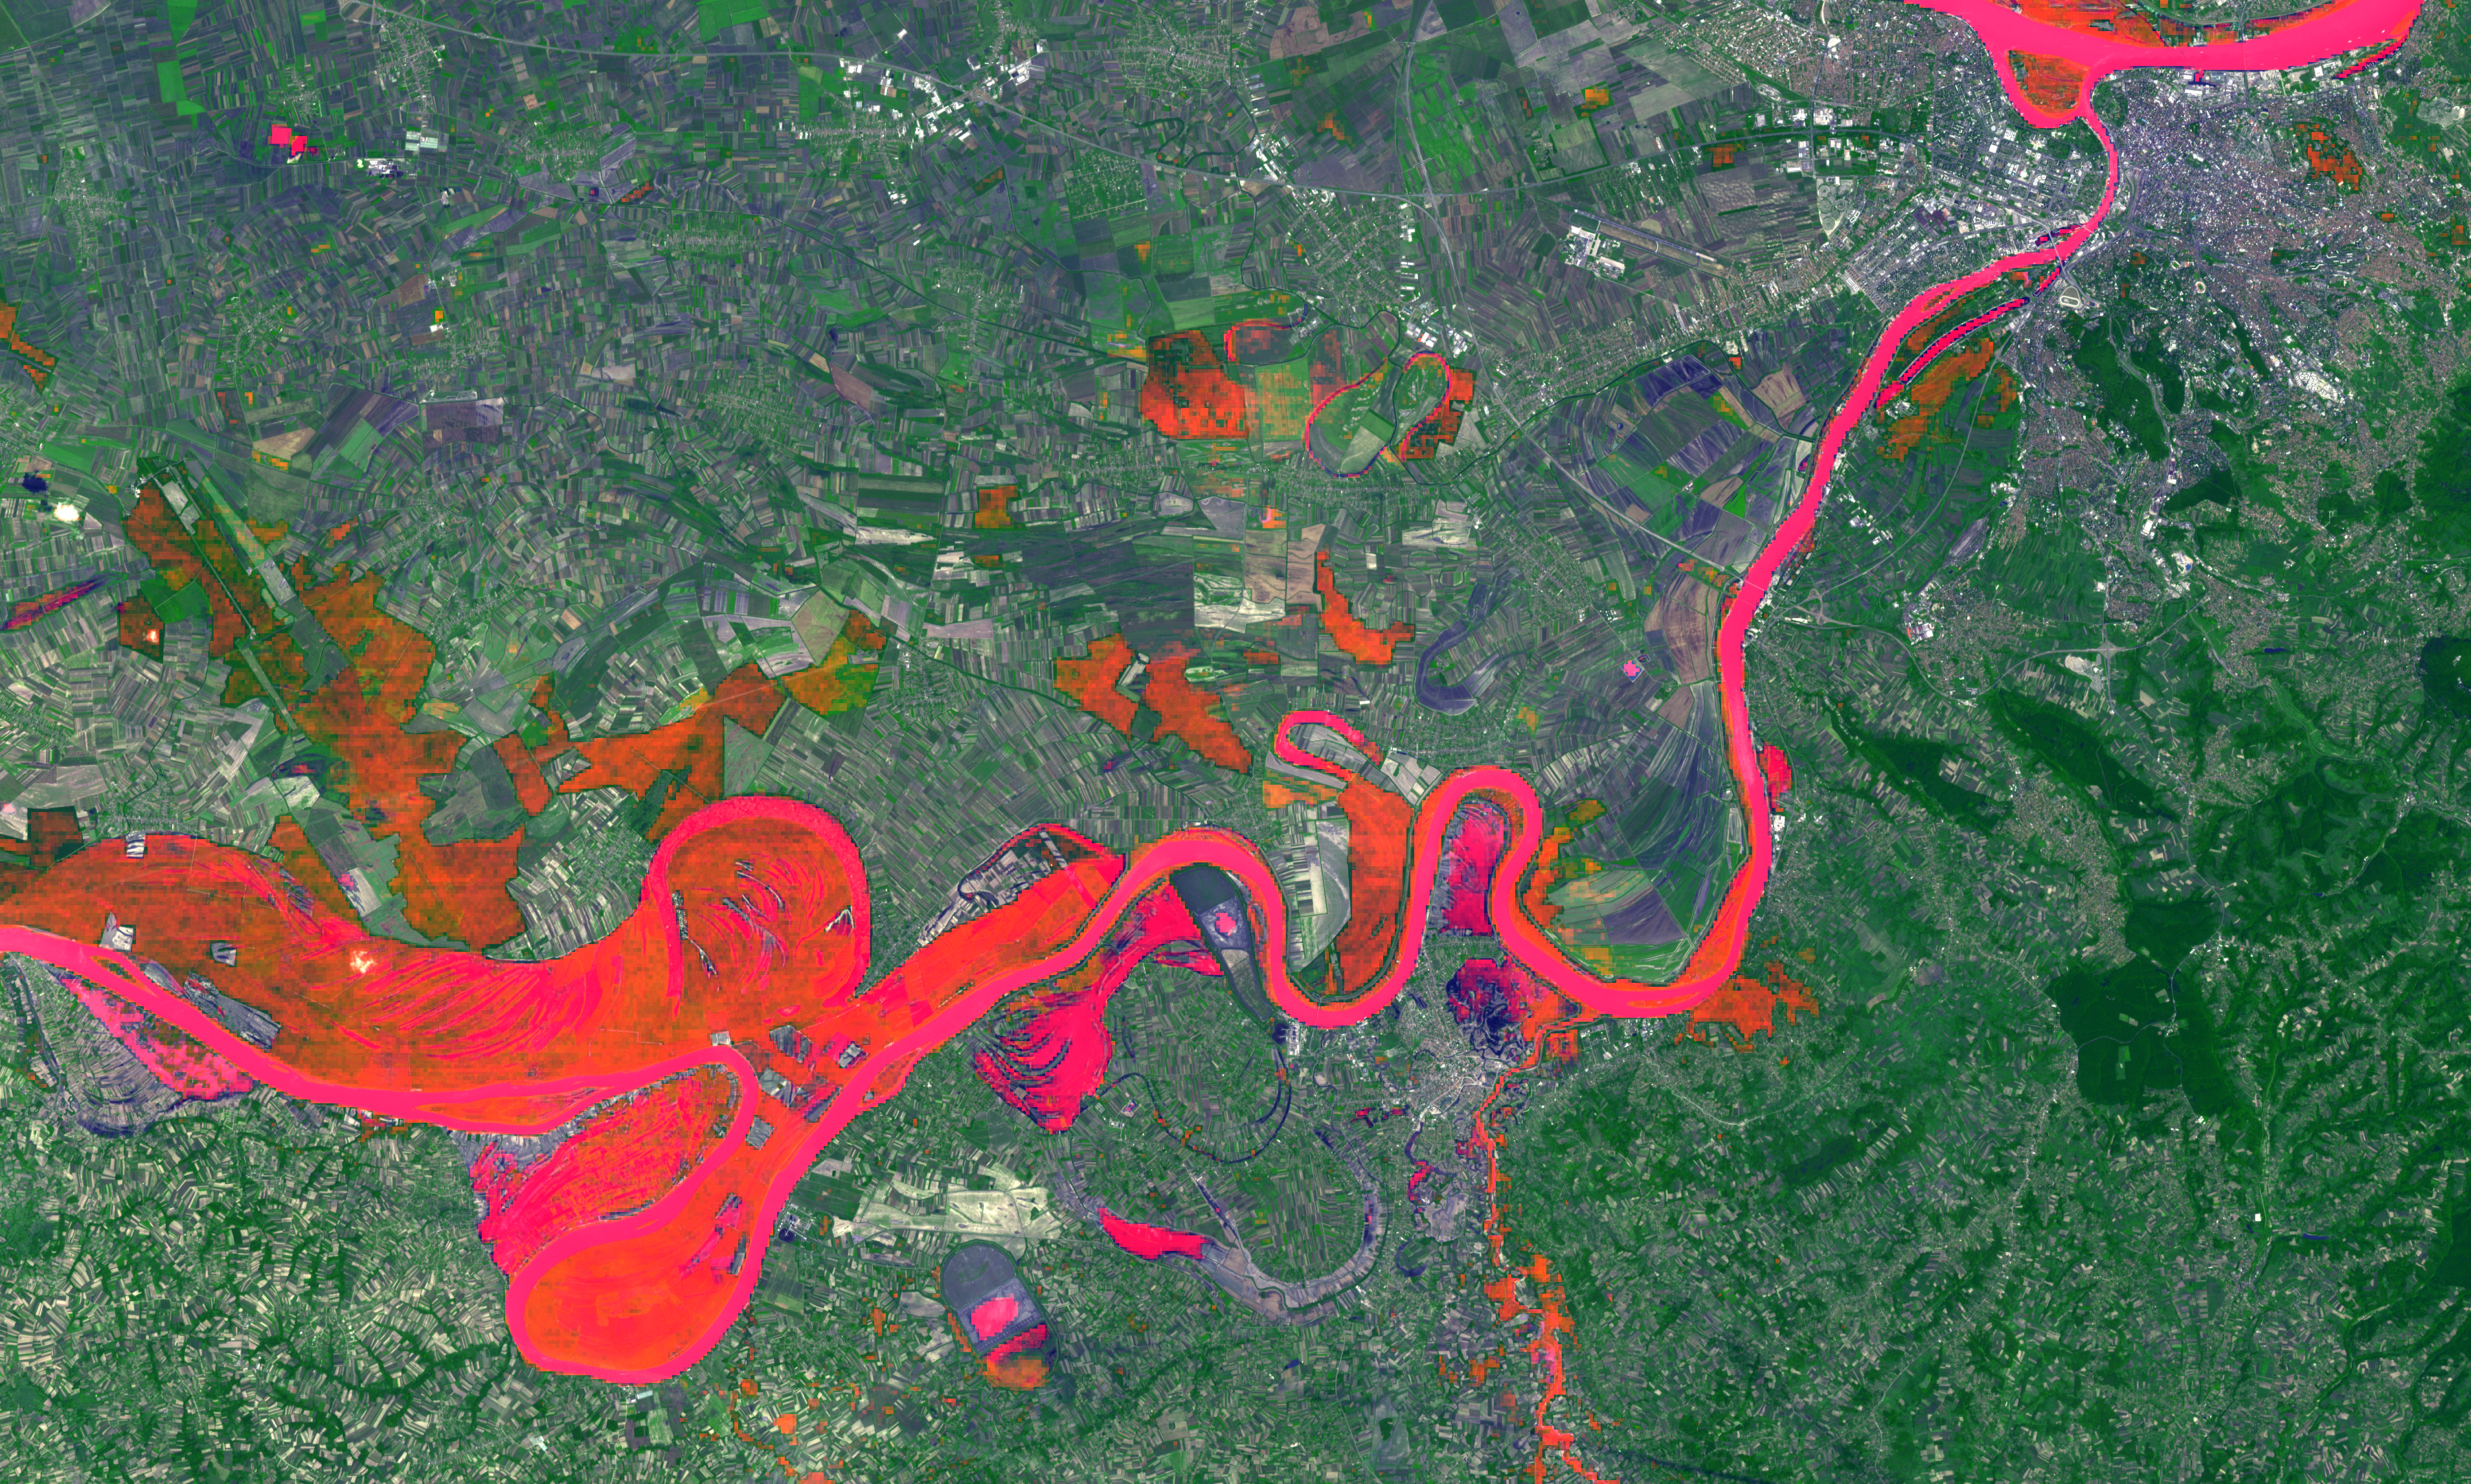

Historic Serbian Floods Eyed by NASA Spacecraft

In May 2014, historic floods inundated Serbia and neighboring countries, causing major population displacements and property destruction. Several weeks after massive flood waters have mostly receded west of Belgrade, Serbia, the ground remains saturated and uninhabitable. In this satellite image, acquired June 8, 2014 by the Advanced Spaceborne Thermal Emission and Reflection Radiometer (ASTER) instrument on NASA’s Terra spacecraft, wet ground and rivers are highlighted in red. Identification was based on colder temperatures seen in the thermal infrared bands. The image covers an area of 35 by 21 miles (57 by 34.5 kilometers), and is located at 44.7 degrees north, 20.1 degrees east.

With its 14 spectral bands from the visible to the thermal infrared wavelength region and its high spatial resolution of 15 to 90 meters (about 50 to 300 feet), ASTER images Earth to map and monitor the changing surface of our planet. ASTER is one of five Earth-observing instruments launched Dec. 18, 1999, on Terra. The instrument was built by Japan’s Ministry of Economy, Trade and Industry. A joint U.S./Japan science team is responsible for validation and calibration of the instrument and data products.

The broad spectral coverage and high spectral resolution of ASTER provides scientists in numerous disciplines with critical information for surface mapping and monitoring of dynamic conditions and temporal change. Example applications are: monitoring glacial advances and retreats; monitoring potentially active volcanoes; identifying crop stress; determining cloud morphology and physical properties; wetlands evaluation; thermal pollution monitoring; coral reef degradation; surface temperature mapping of soils and geology; and measuring surface heat balance.

The U.S. science team is located at NASA’s Jet Propulsion Laboratory, Pasadena, Calif. The Terra mission is part of NASA’s Science Mission Directorate, Washington, D.C.

Credit: NASA/GSFC/METI/ERSDAC/JAROS, and U.S./Japan ASTER Science Team